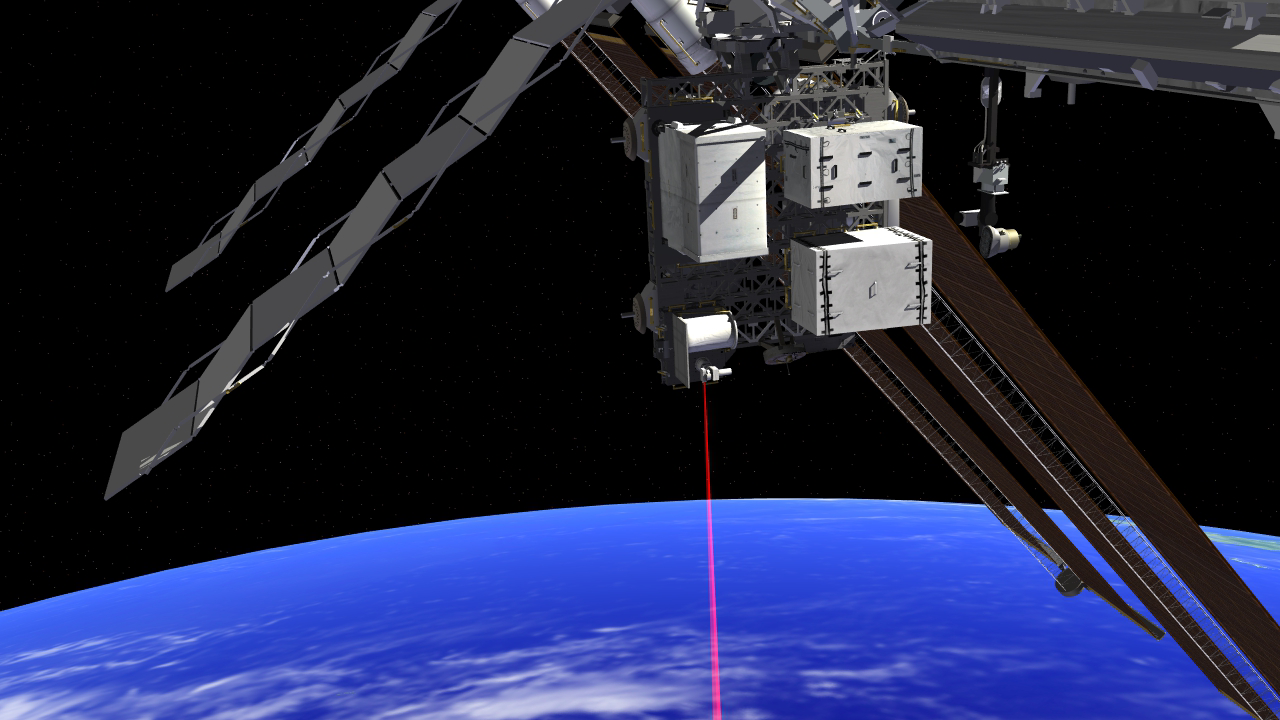

OPALS on the ISS (Artist’s Concept)

This artist’s rendition shows the Optical PAyload for Lasercomm Science (OPALS) operating from the International Space Station. OPALS was launched to the station from Cape Canaveral Air Force Station in Florida on April 18, 2014. OPALS is a partnership between NASA’s Jet Propulsion Laboratory, Pasadena, Calif.; the International Space Station Program (Johnson Space Center, Houston; Kennedy Space Center, Fla., Marshall Space Flight Center, Huntsville, Ala.) and the Advanced Exploration Systems Program (NASA HQ).

Credit: NASA/JPL-Caltech